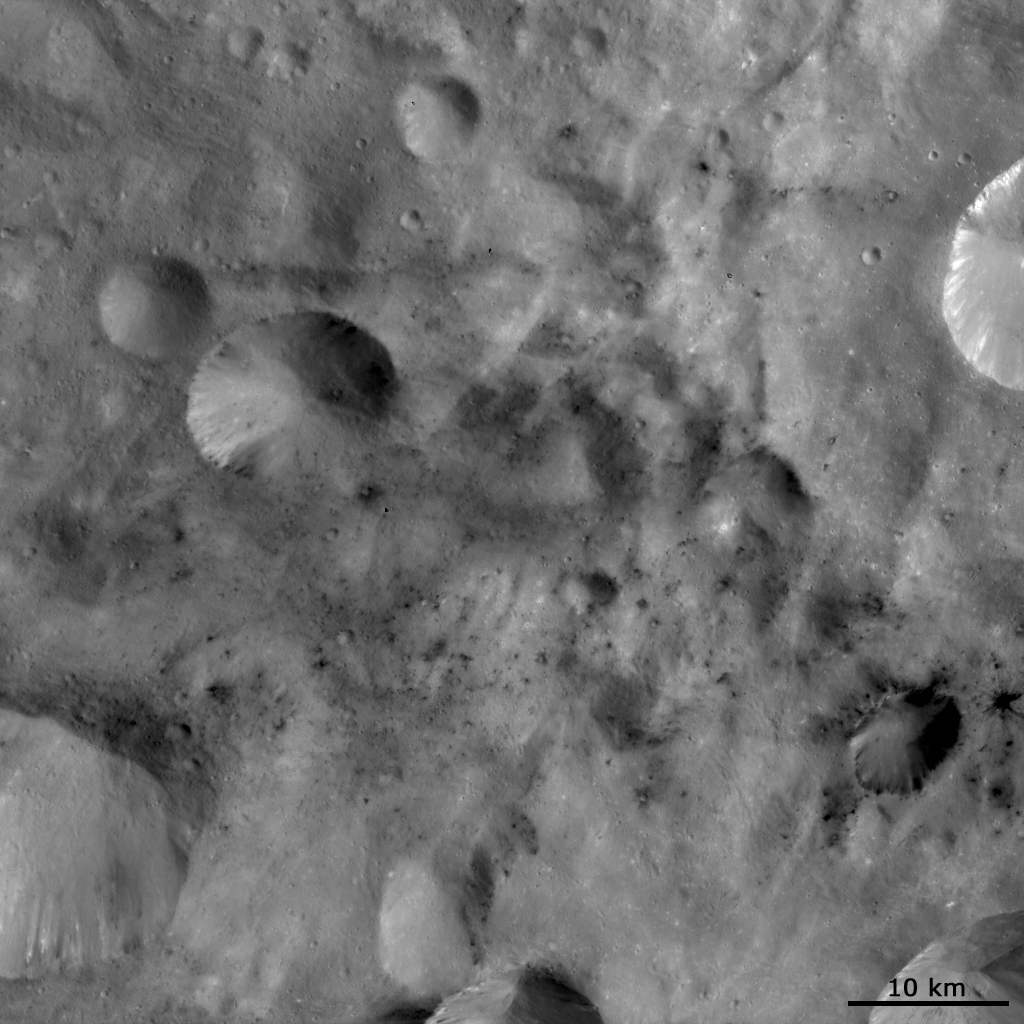

Dark Material Associated with and between Craters

This Dawn FC (framing camera) image shows areas of dark material which are both associated with impact craters and between these craters. Dark material is seen cropping out of the rims and sides of the larger craters in this image. Then it frequently slumps down towards the centers of these craters. Also, there are some small dark rayed craters such as the crater near the bottom of the right edge of the image. But, many of the spots of dark material in this image appear to not be associated with any impact craters. These spots are frequently only a few pixels across so it is possible that they are in fact associated with impact craters which are just not visible at this resolution. It will be interesting to see if such tiny impact craters become visible when Dawn reaches its higher resolution LAMO (Low Altitude Mapping Orbit) phase. There is also bright material visible in this image, most noticeably in the part of the large crater visible in the top right of the image.

This image is in Vesta’s Sextilia quadrangle and the center latitude and longitude of the image is 36.6°S, 135.5°E. NASA’s Dawn spacecraft obtained this image with its framing camera on October 17th 2011. This image was taken through the camera’s clear filter. The distance to the surface of Vesta is 702 km and the image has a resolution of about 70 meters per pixel. This image was acquired during the HAMO (High Altitude Mapping Orbit) phase of the mission.

The Dawn mission to Vesta and Ceres is managed by NASA’s Jet Propulsion Laboratory, a division of the California Institute of Technology in Pasadena, for NASA’s Science Mission Directorate, Washington D.C. UCLA is responsible for overall Dawn mission science. Dawn’s VIR was provided by ASI, the Italian Space Agency and is managed by INAF, Italy’s National Institute for Astrophysics, in collaboration with Selex Galileo, where it was built.

Credit: NASA/JPL-Caltech/UCLA/MPS/DLR/IDA